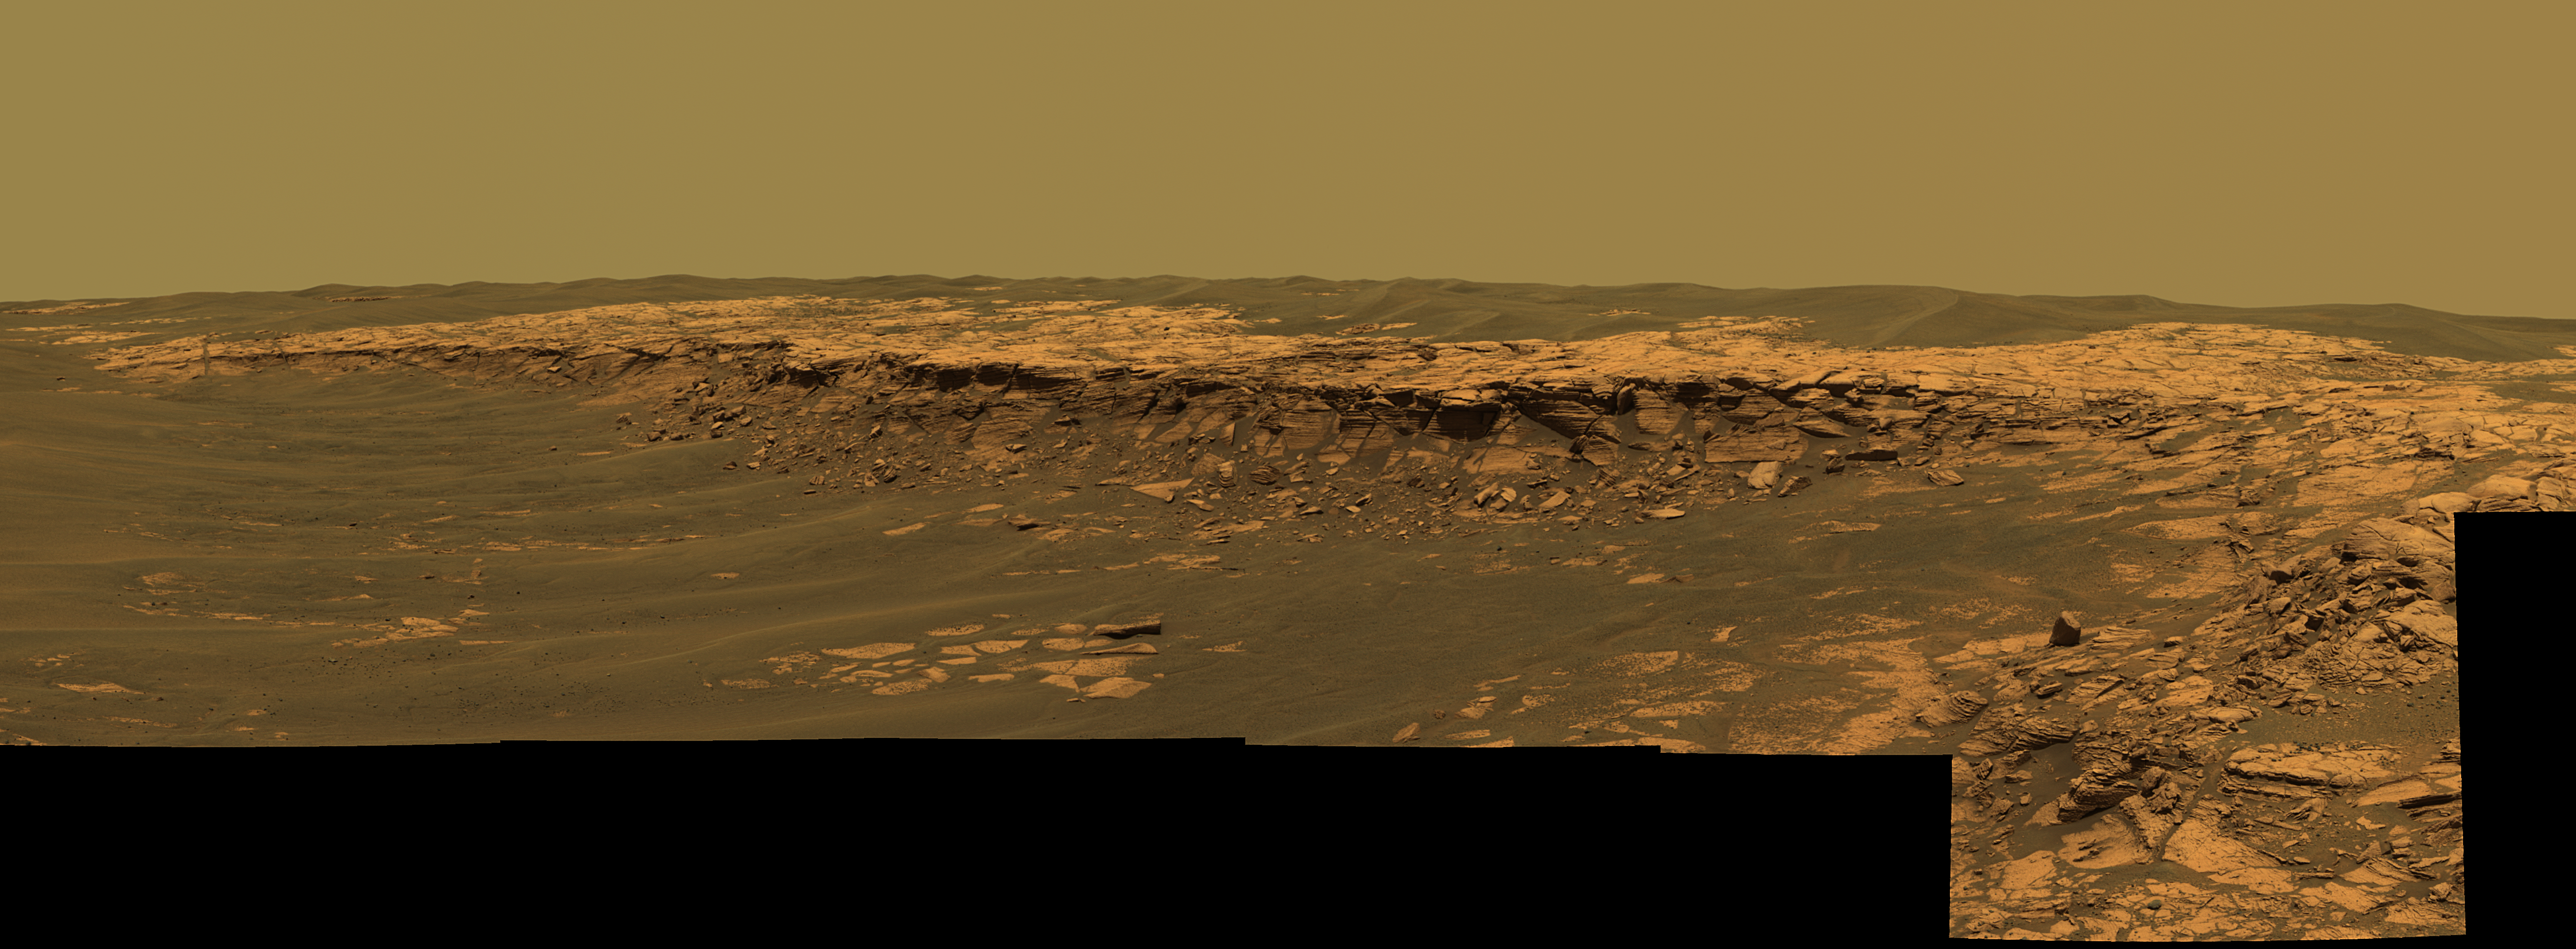

‘Payson’ Panorama by Opportunity

The panoramic camera aboard NASA’s Mars Exploration Rover Opportunity acquired this panorama of the “Payson” outcrop on the western edge of “Erebus” Crater during Opportunity’s sol 744 (Feb. 26, 2006). From this vicinity at the northern end of the outcrop, layered rocks are observed in the crater wall, which is about 1 meters (3.3 feet) thick. The view also shows rocks disrupted by the crater-forming impact event and subjected to erosion over time.

To the left of the outcrop, a flat, thin layer of spherule-rich soils overlies more outcrop materials. The rover is currently traveling down this “road” and observing the approximately 25-meter (82-foot) length of the outcrop prior to departing Erebus crater.

The panorama camera took 28 separate exposures of this scene, using four different filters. The resulting panorama covers about 90 degrees of terrain around the rover. This approximately true-color rendering was made using the camera’s 753-nanometer, 535-nanometer and 423-nanometer filters. Image-to-image seams have been eliminated from the sky portion of the mosaic to better simulate the vista a person standing on Mars would see.

Credit: NASA/JPL-Caltech/USGS/Cornell University